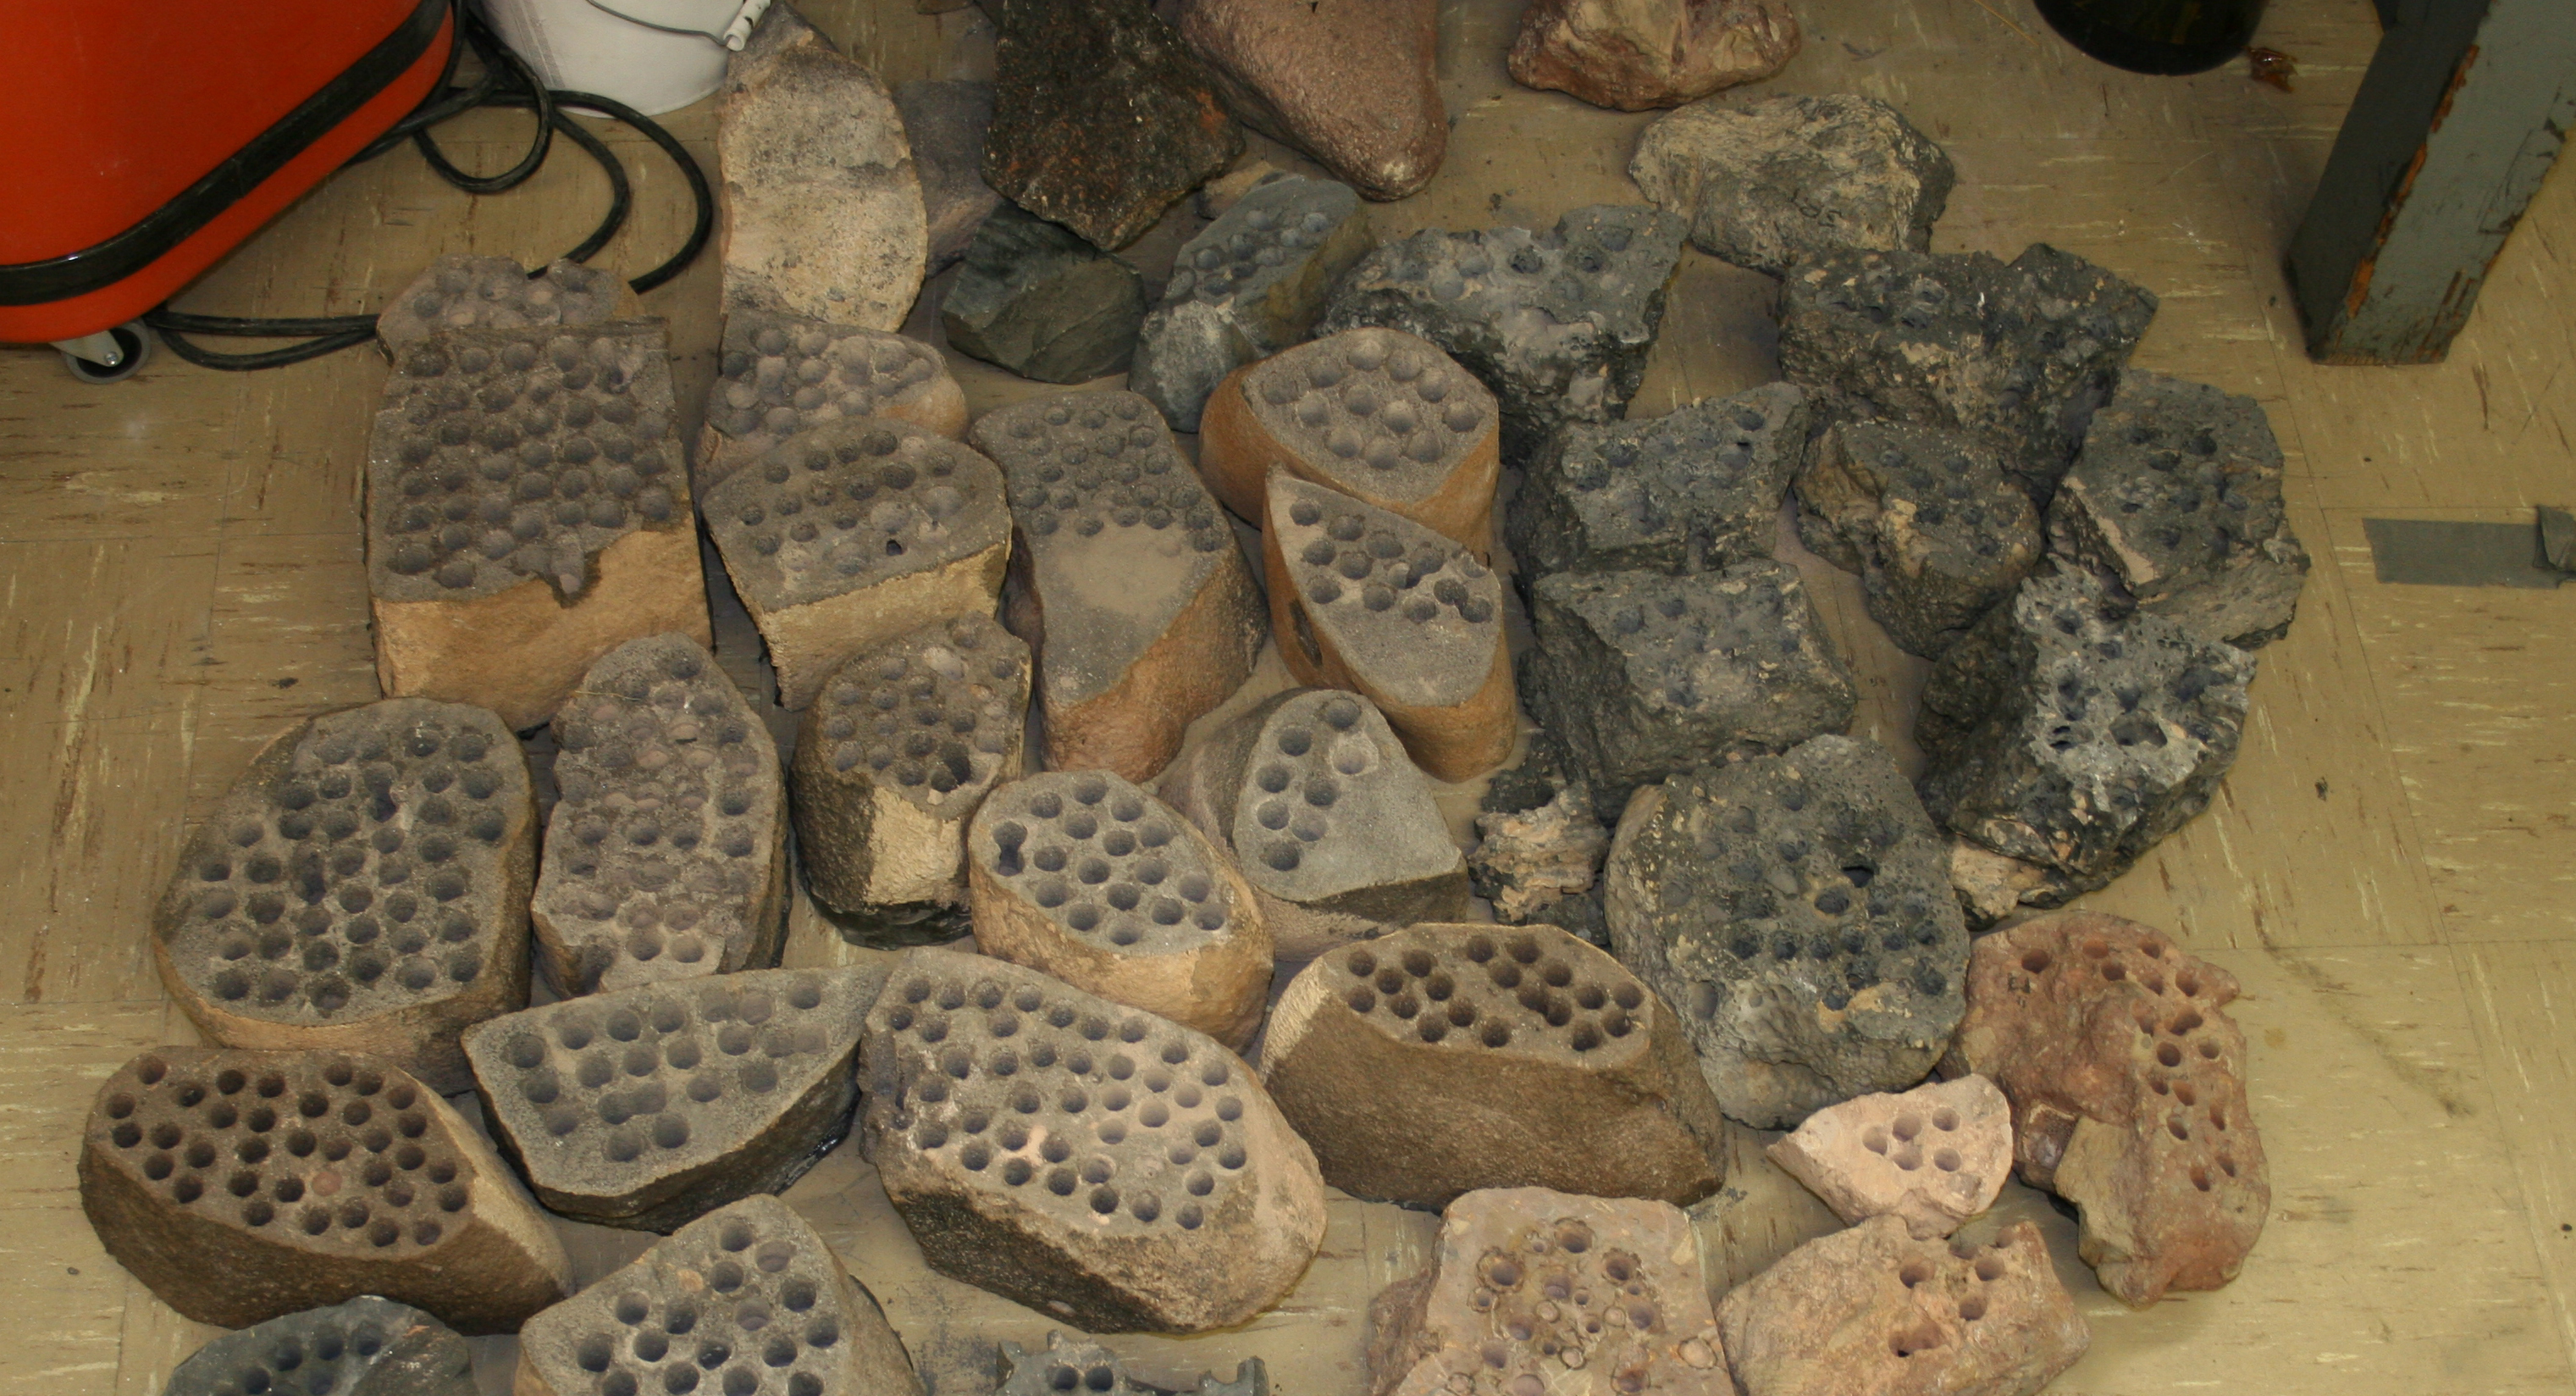

Preparation on Earth for Drilling on Mars

The development of the Mars rover Curiosity’s capabilities for drilling into a rock on Mars required years of development work. This is a group photo of some of the rocks used in bit development testing and lifespan testing in 2007, at NASA’s Jet Propulsion Laboratory, Pasadena, Calif.

Most of the holes are the same diameter as holes Curiosity drills: 0.63 inch (1.6 centimeters).

Development and testing models of drills for Curiosity have been used on many types of terrestrial rocks over a span of more than five years.

JPL, a division of the California Institute of Technology, Pasadena, manages the Mars Science Laboratory Project for NASA’s Science Mission Directorate, Washington. JPL designed and built the rover.

Credit: NASA/JPL-Caltech